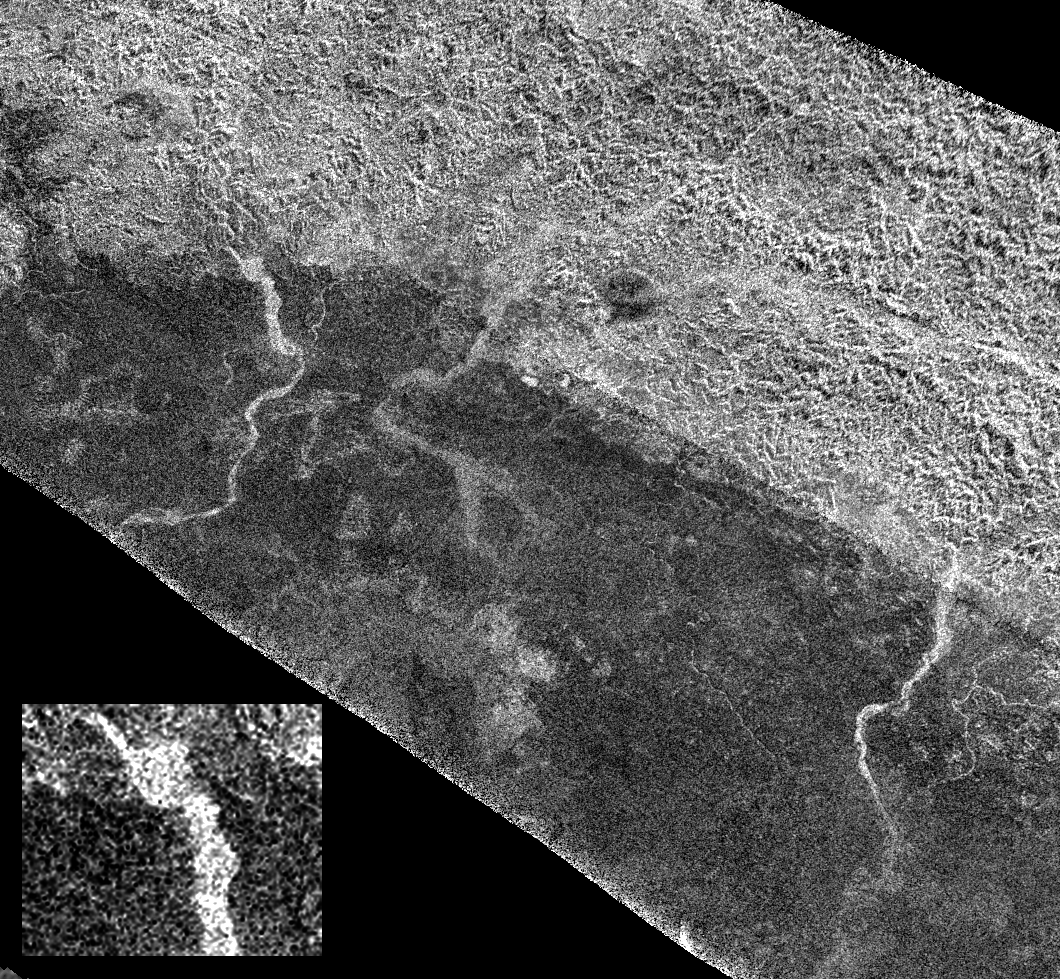

Xanadu’s Channels

On the final flyby of Cassini’s original four-year tour, its radar mapper captured these unusual channels on Titan at the edge of Xanadu, the widest seen in this area (For a radar image of Xanadu see PIA08428). These might be active rivers carrying methane or debris, or they might be dry riverbeds similar to earthly arroyos.

Past Cassini radar images have revealed different types of channels on Titan’s surface (see PIA03565 and PIA07366). They vary from bright to dark in radar (rough to smooth), and from fan-shaped to braided to meandering. Some drain into lakes, others disappear. Some of these channels may be several hundred meters, or feet, deep.

This image, taken from the flyby on May 28, 2008, shows the border of Xanadu as the bright-dark boundary running from the upper left to lower right. Southward from that boundary is an unusual set of channels. While these are brighter (more roughly textured) than the surrounding terrain, some are only slightly brighter, and some are as wide as 5 kilometers (about 3 miles)—about the size of the River Thames at its mouth east of London. They appear to flow out of the rough region of Xanadu. Careful inspection reveals smaller tributaries that wind through the brighter and apparently rougher terrain to the north. A close-up of one of the widest channels is shown at the lower left.

Scientists think that many of the channels on Titan are carved by methane deposited on the surface from strong but infrequent rainstorms. A bright channel may be dry, with the rough riverbed of icy particles (like those seen at the Huygens landing site) producing the radar brightness. The darker channels in this image resemble the dry lakes seen in the north polar area of Titan, so they may be dry as well, with their smoother (radar-dark) surfaces caused by finer-grained sediment deposits on the channel floors.

This image shows an area located at 15 degrees south latitude and 121 degrees west longitude. It is about 450 kilometers (280 miles) across, and has approximately 1 kilometer (0.62-mile) resolution. North is up.

The Cassini-Huygens mission is a cooperative project of NASA, the European Space Agency and the Italian Space Agency. NASA’s Jet Propulsion Laboratory, a division of the California Institute of Technology in Pasadena, manages the mission for NASA’s Science Mission Directorate, Washington, D.C. The Cassini orbiter was designed, developed and assembled at JPL. The radar instrument was built by JPL and the Italian Space Agency, working with team members from the United States and several European countries.

Credit: NASA/JPL-Caltech/ASI